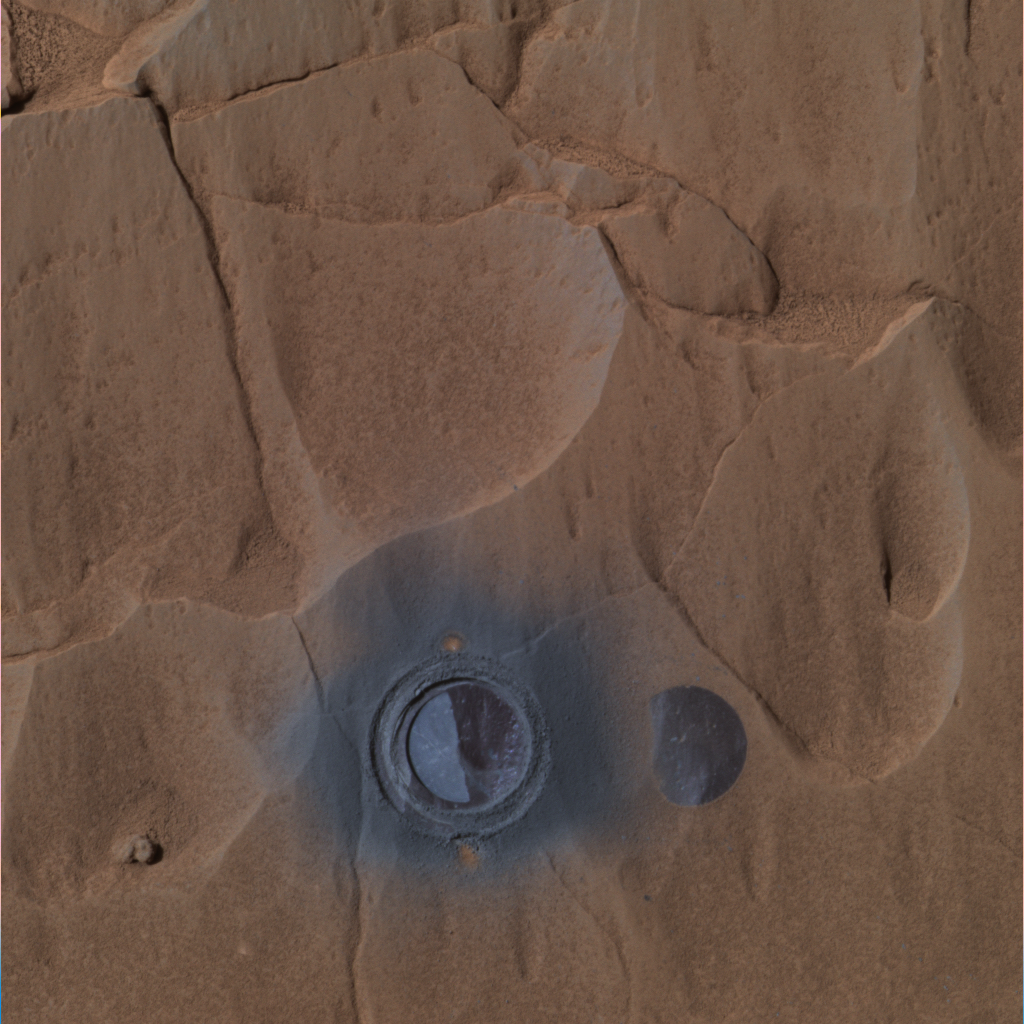

Step 3: Grind the Rock

This image was taken by the Mars Exploration Rover Spirit’s panoramic camera during the rover’s grinding of the rock dubbed “Mazatzal” with its rock abrasion tool. The picture shows the rock after the rover drilled 3.8 millimeters (.15 inches) into the target dubbed “New York” on Sol 82. The dark grey coating seen after brushing remains on the right side of the hole, while the left side is the underlying basaltic rock. This approximate true-color image was created using the panoramic camera’s red, green and blue filters.

Credit: NASA/JPL/Cornell